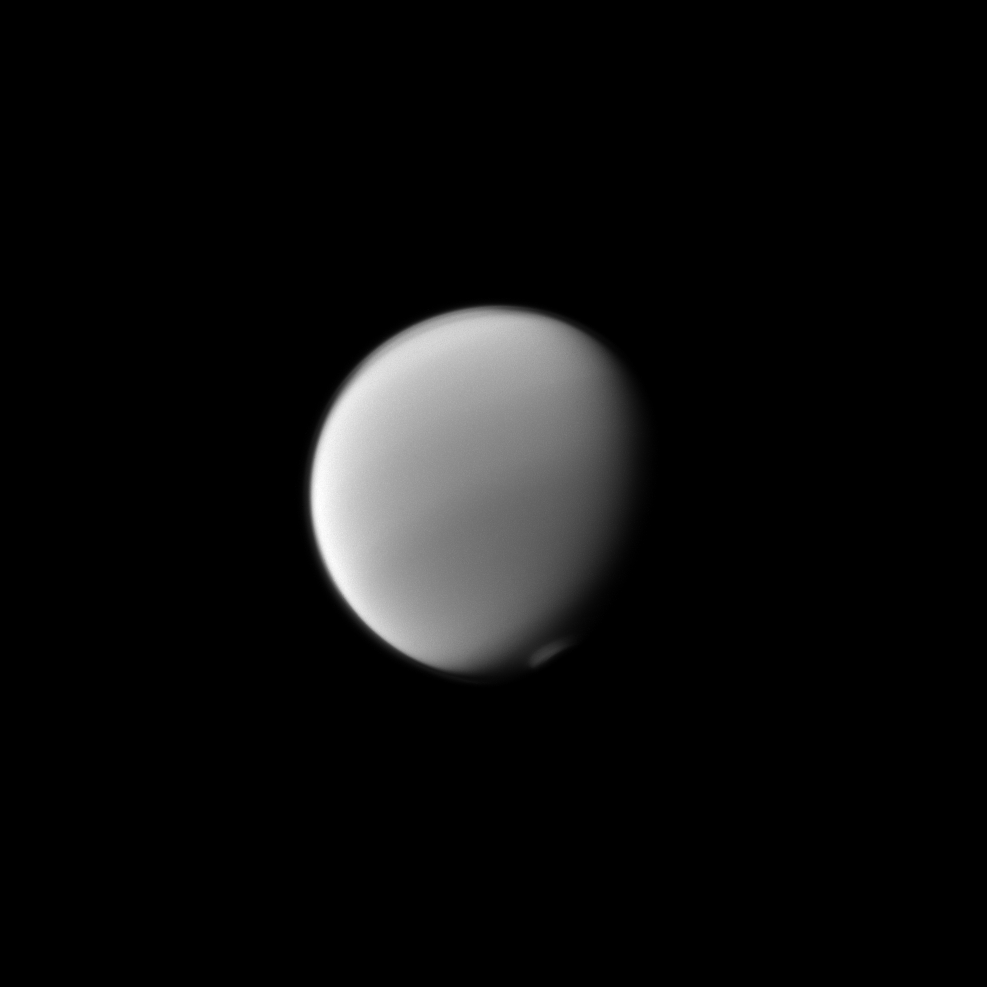

Titan’s Polar Atmosphere

Titan’s atmosphere puts on a display with the detached haze to the north (top of image) and the polar vortex to the south.

Titan (3,200 miles, or 5,150 kilometers across) is Saturn’s largest moon. For a color image of the south polar vortex on Titan, see PIA14919. For a movie of the vortex, see PIA14920.

This view looks toward the Saturn-facing hemisphere of Titan. North on Titan is up and rotated 24 degrees to the left. The image was taken with the Cassini spacecraft narrow-angle camera on Aug. 20, 2013 using a spectral filter sensitive to wavelengths of near-infrared light centered at 889 nanometers.

The view was obtained at a distance of approximately 1.6 million miles (2.5 million kilometers) from Titan. Image scale is 9 miles (15 kilometers) per pixel.

The Cassini-Huygens mission is a cooperative project of NASA, the European Space Agency and the Italian Space Agency. The Jet Propulsion Laboratory, a division of the California Institute of Technology in Pasadena, manages the mission for NASA’s Science Mission Directorate, Washington, D.C. The Cassini orbiter and its two onboard cameras were designed, developed and assembled at JPL. The imaging operations center is based at the Space Science Institute in Boulder, Colo.

Credit: NASA/JPL-Caltech/Space Science Institute